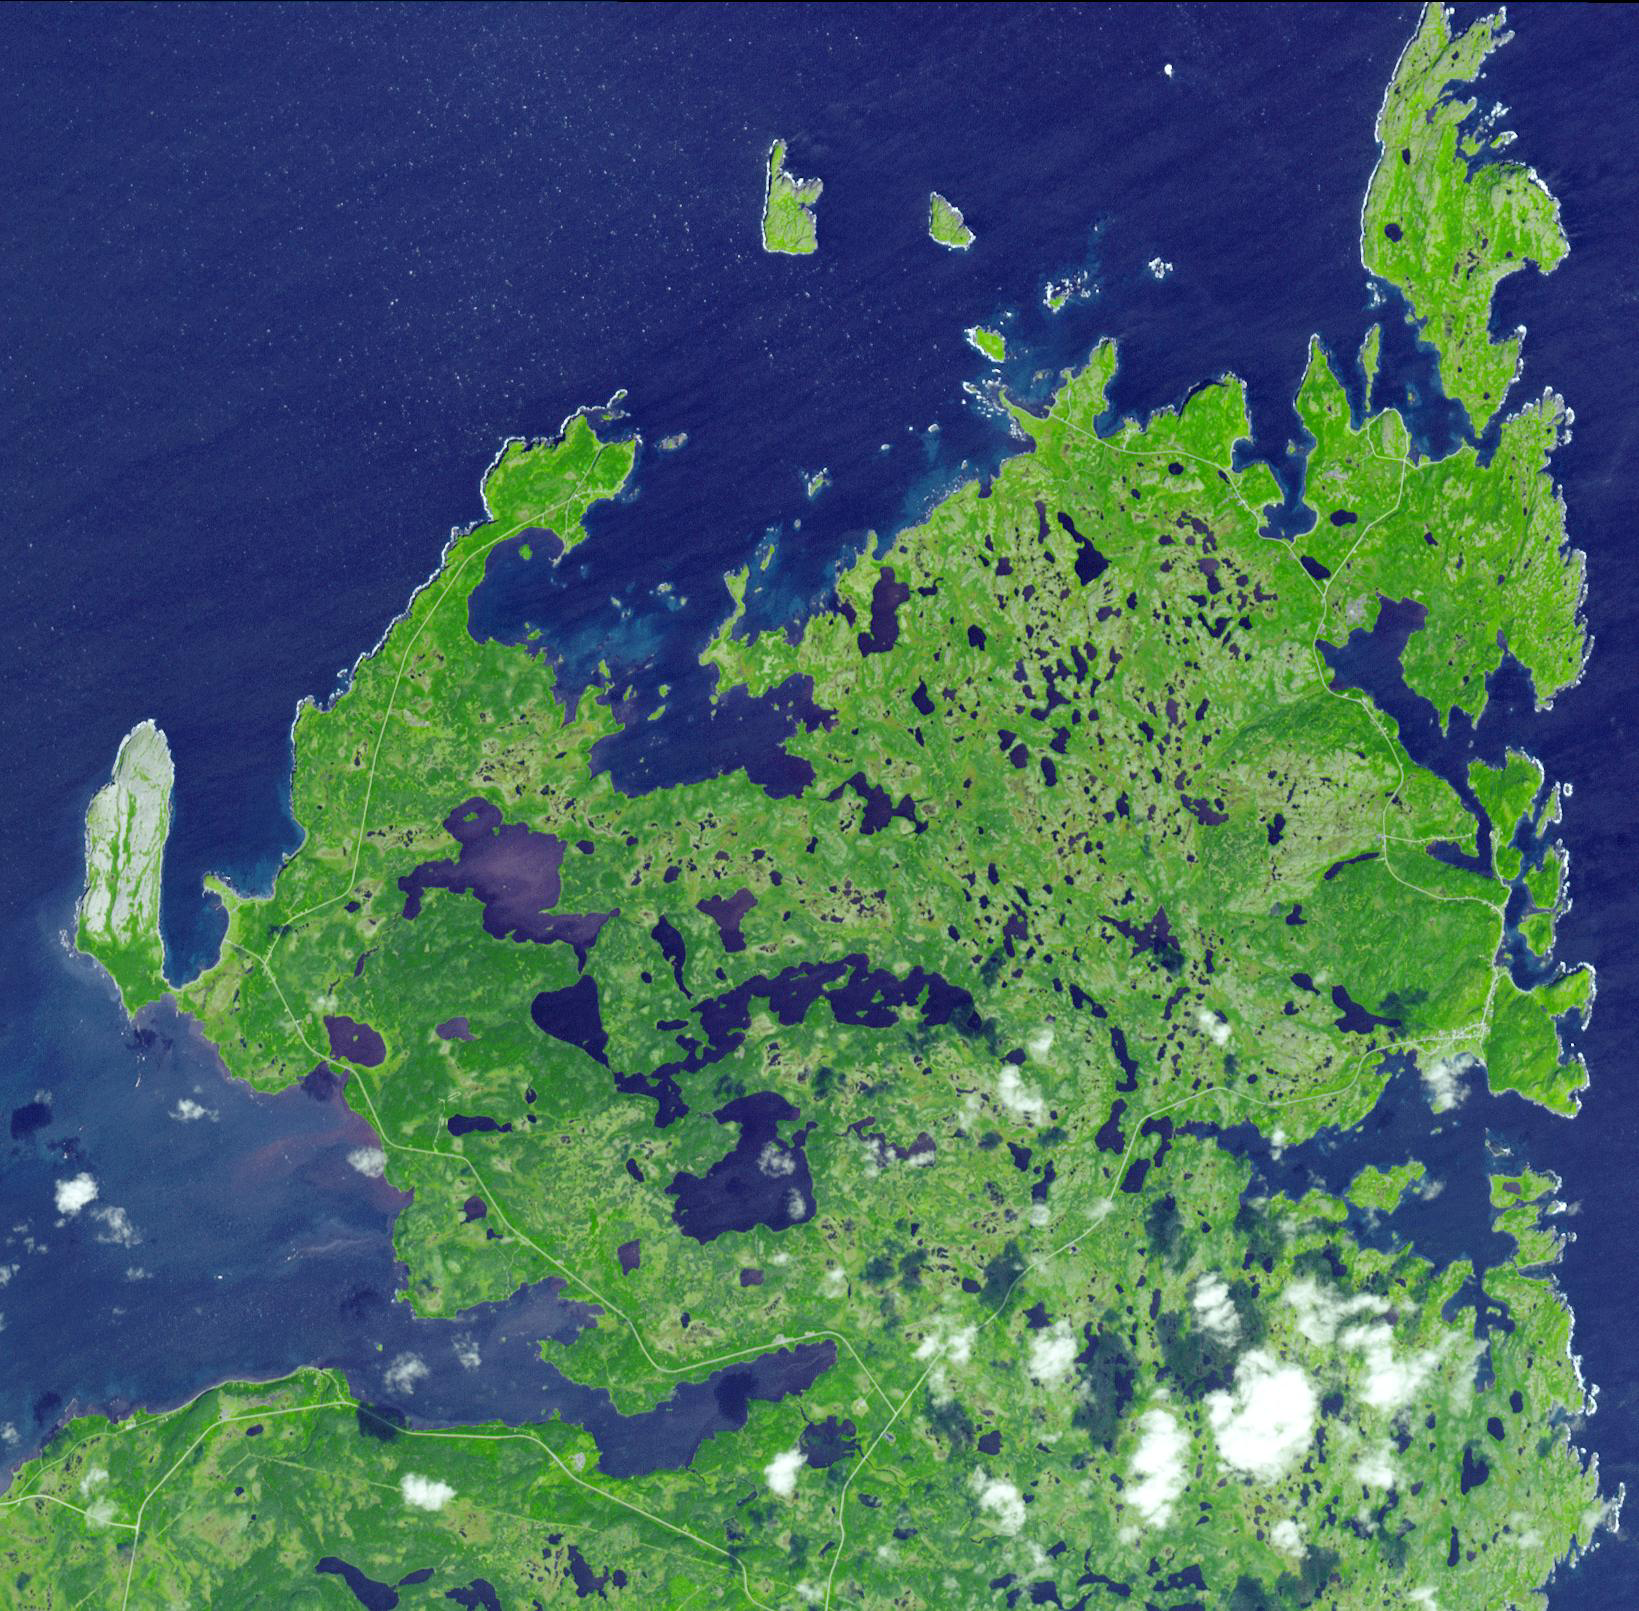

L’Anse Aux Meadows, Newfoundland

L’Anse aux Meadows is a site on the northernmost tip of the island of Newfoundland, located in the Province of Newfoundland and Labrador, Canada, where the remains of a Viking village were discovered in 1960 by the Norwegians Helge and Anne Ingstad. The only authenticated Viking settlement in North America outside Greenland, it was the site of a multi-year archaeological dig that found dwellings, tools and implements that verified its time frame. The settlement, dating more than five hundred years before Christopher Columbus, contains the earliest European structures in North America. Named a World Heritage site by UNESCO, it is thought by many to be the semi-legendary ‘Vinland’ settlement of explorer Leif Ericson around AD 1000. The settlement at L’Anse aux Meadows consisted of at least eight buildings, including a forge and smelter, and a lumber yard that supported a shipyard. The largest house measured 28.8 by 15.6 m and consisted of several rooms. Sewing and knitting tools found at the site indicate women were present at L’Anse aux Meadows

The image was acquired on September 14, 2007, covers an area of 14.2 x 14.6 km, and is located at 51.5 degrees north latitude, 55.6 degrees west longitude.

The U.S. science team is located at NASA’s Jet Propulsion Laboratory, Pasadena, Calif. The Terra mission is part of NASA’s Science Mission Directorate.

Credit: NASA/GSFC/METI/ERSDAC/JAROS, and U.S./Japan ASTER Science Team